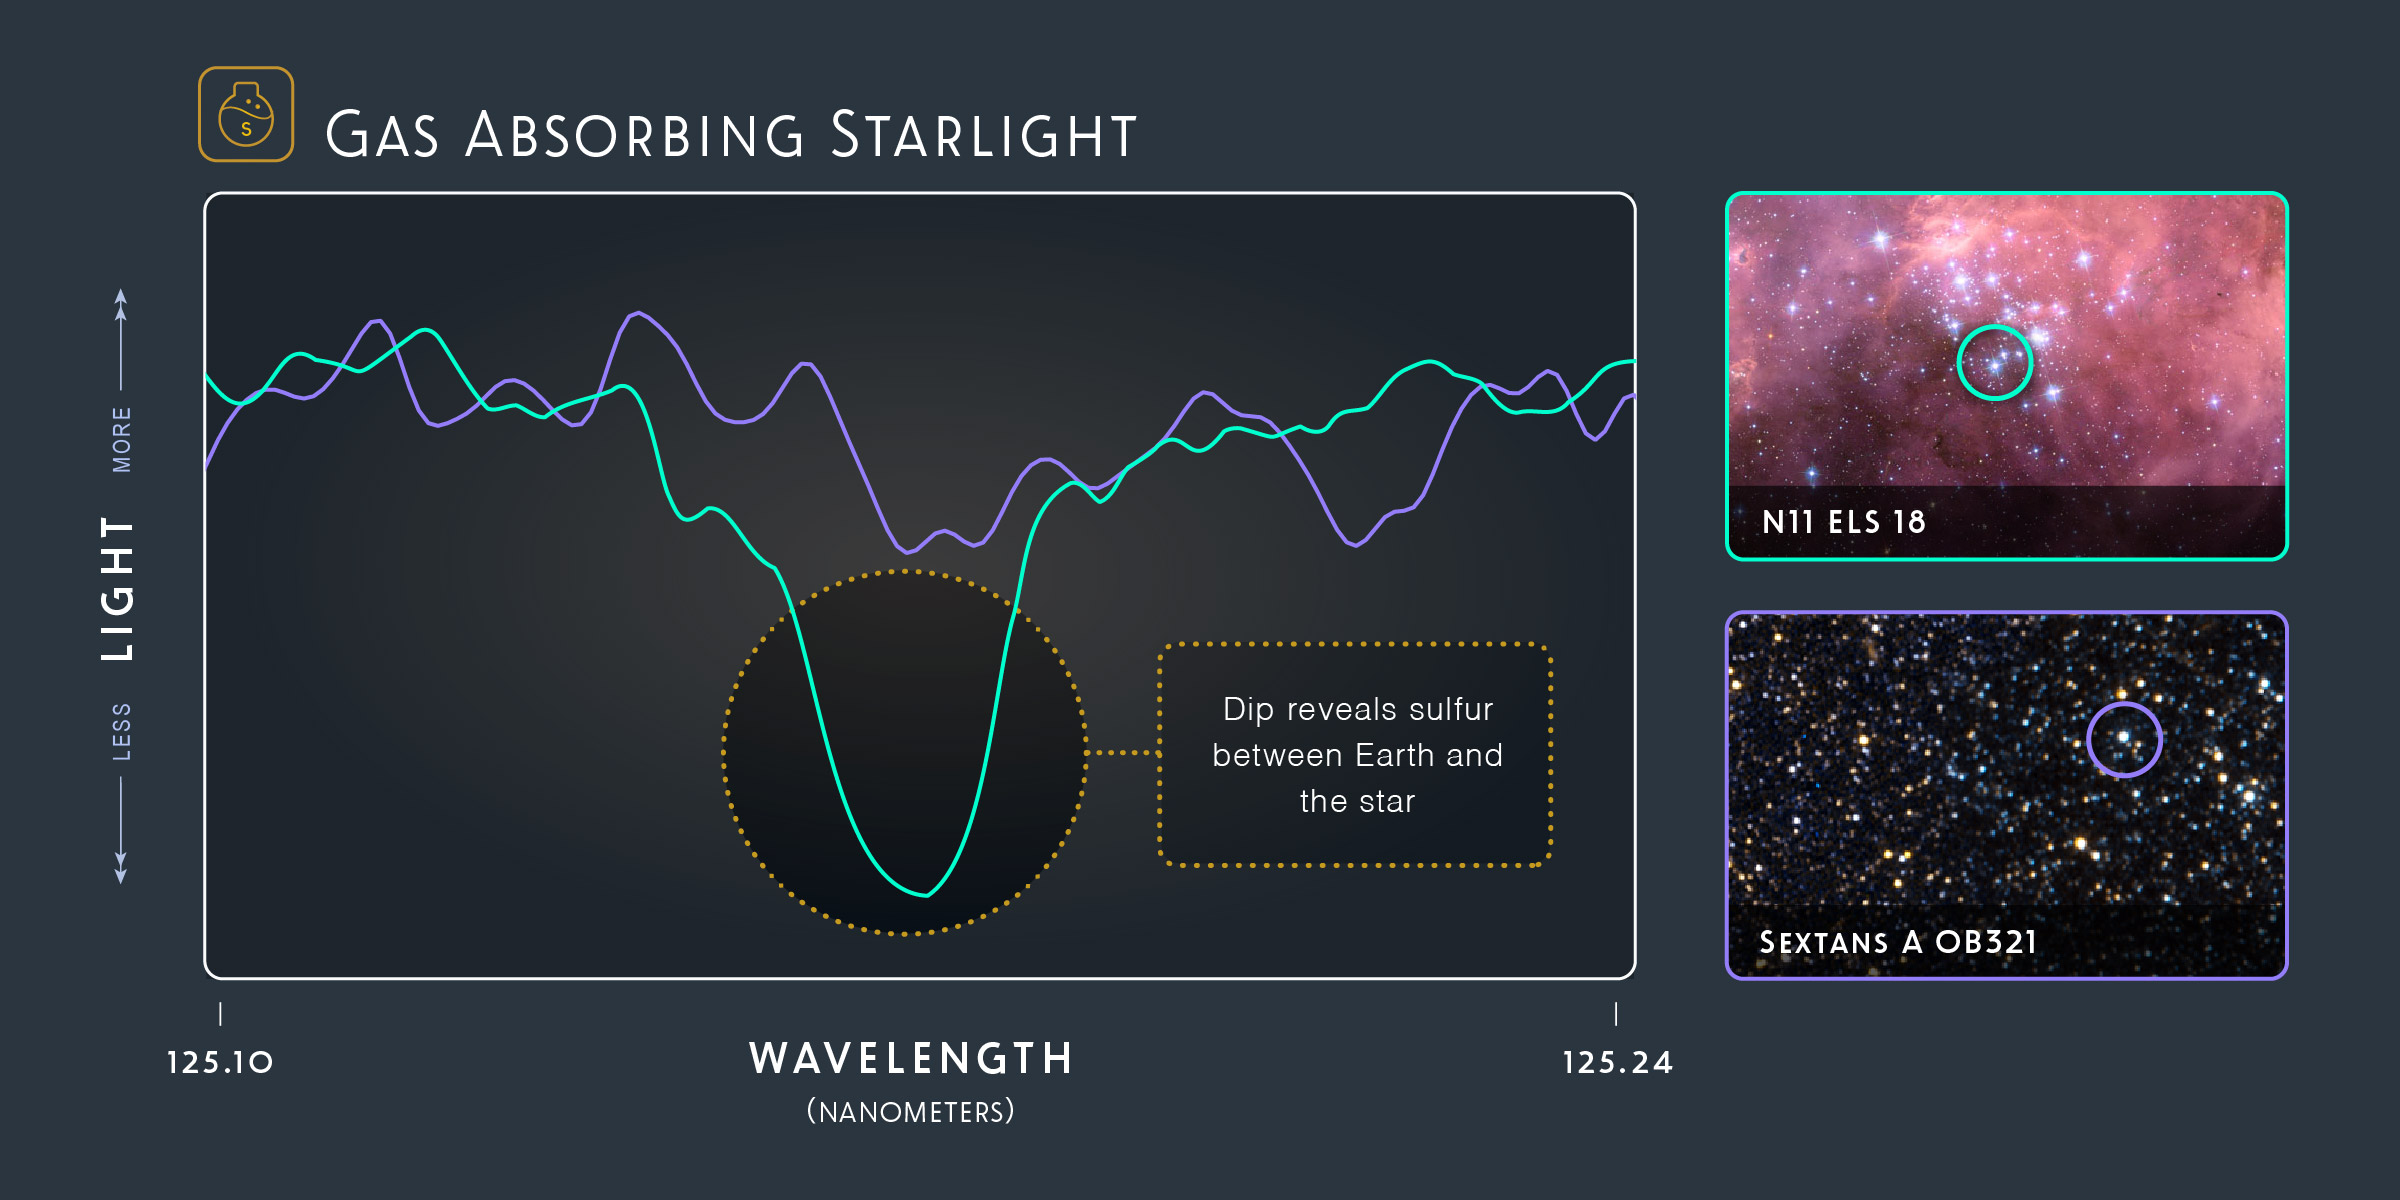

Gas Absorbing Starlight

Hubble’s ULLYSES program observed the ultraviolet light stars emit — and spread that light into its component wavelengths, which are known as spectra. This graph, which shows two spectra, maps how much far-ultraviolet light the two stars are emitting through the gas in their surrounding galaxies. The star in the dwarf galaxy Sextans A, represented in purple, has emitted light, but there isn’t much gas nearby absorbing it. In contrast, the star in the Large Magellanic Cloud, represented in teal, shows that there is sulfur blocking some of its light. By analyzing the elements between us and the stars, researchers can learn about the conditions and history of the gas and dust surrounding stars in distant galaxies.

Credit: NASA, ESA, and Z. Levy (STScI)